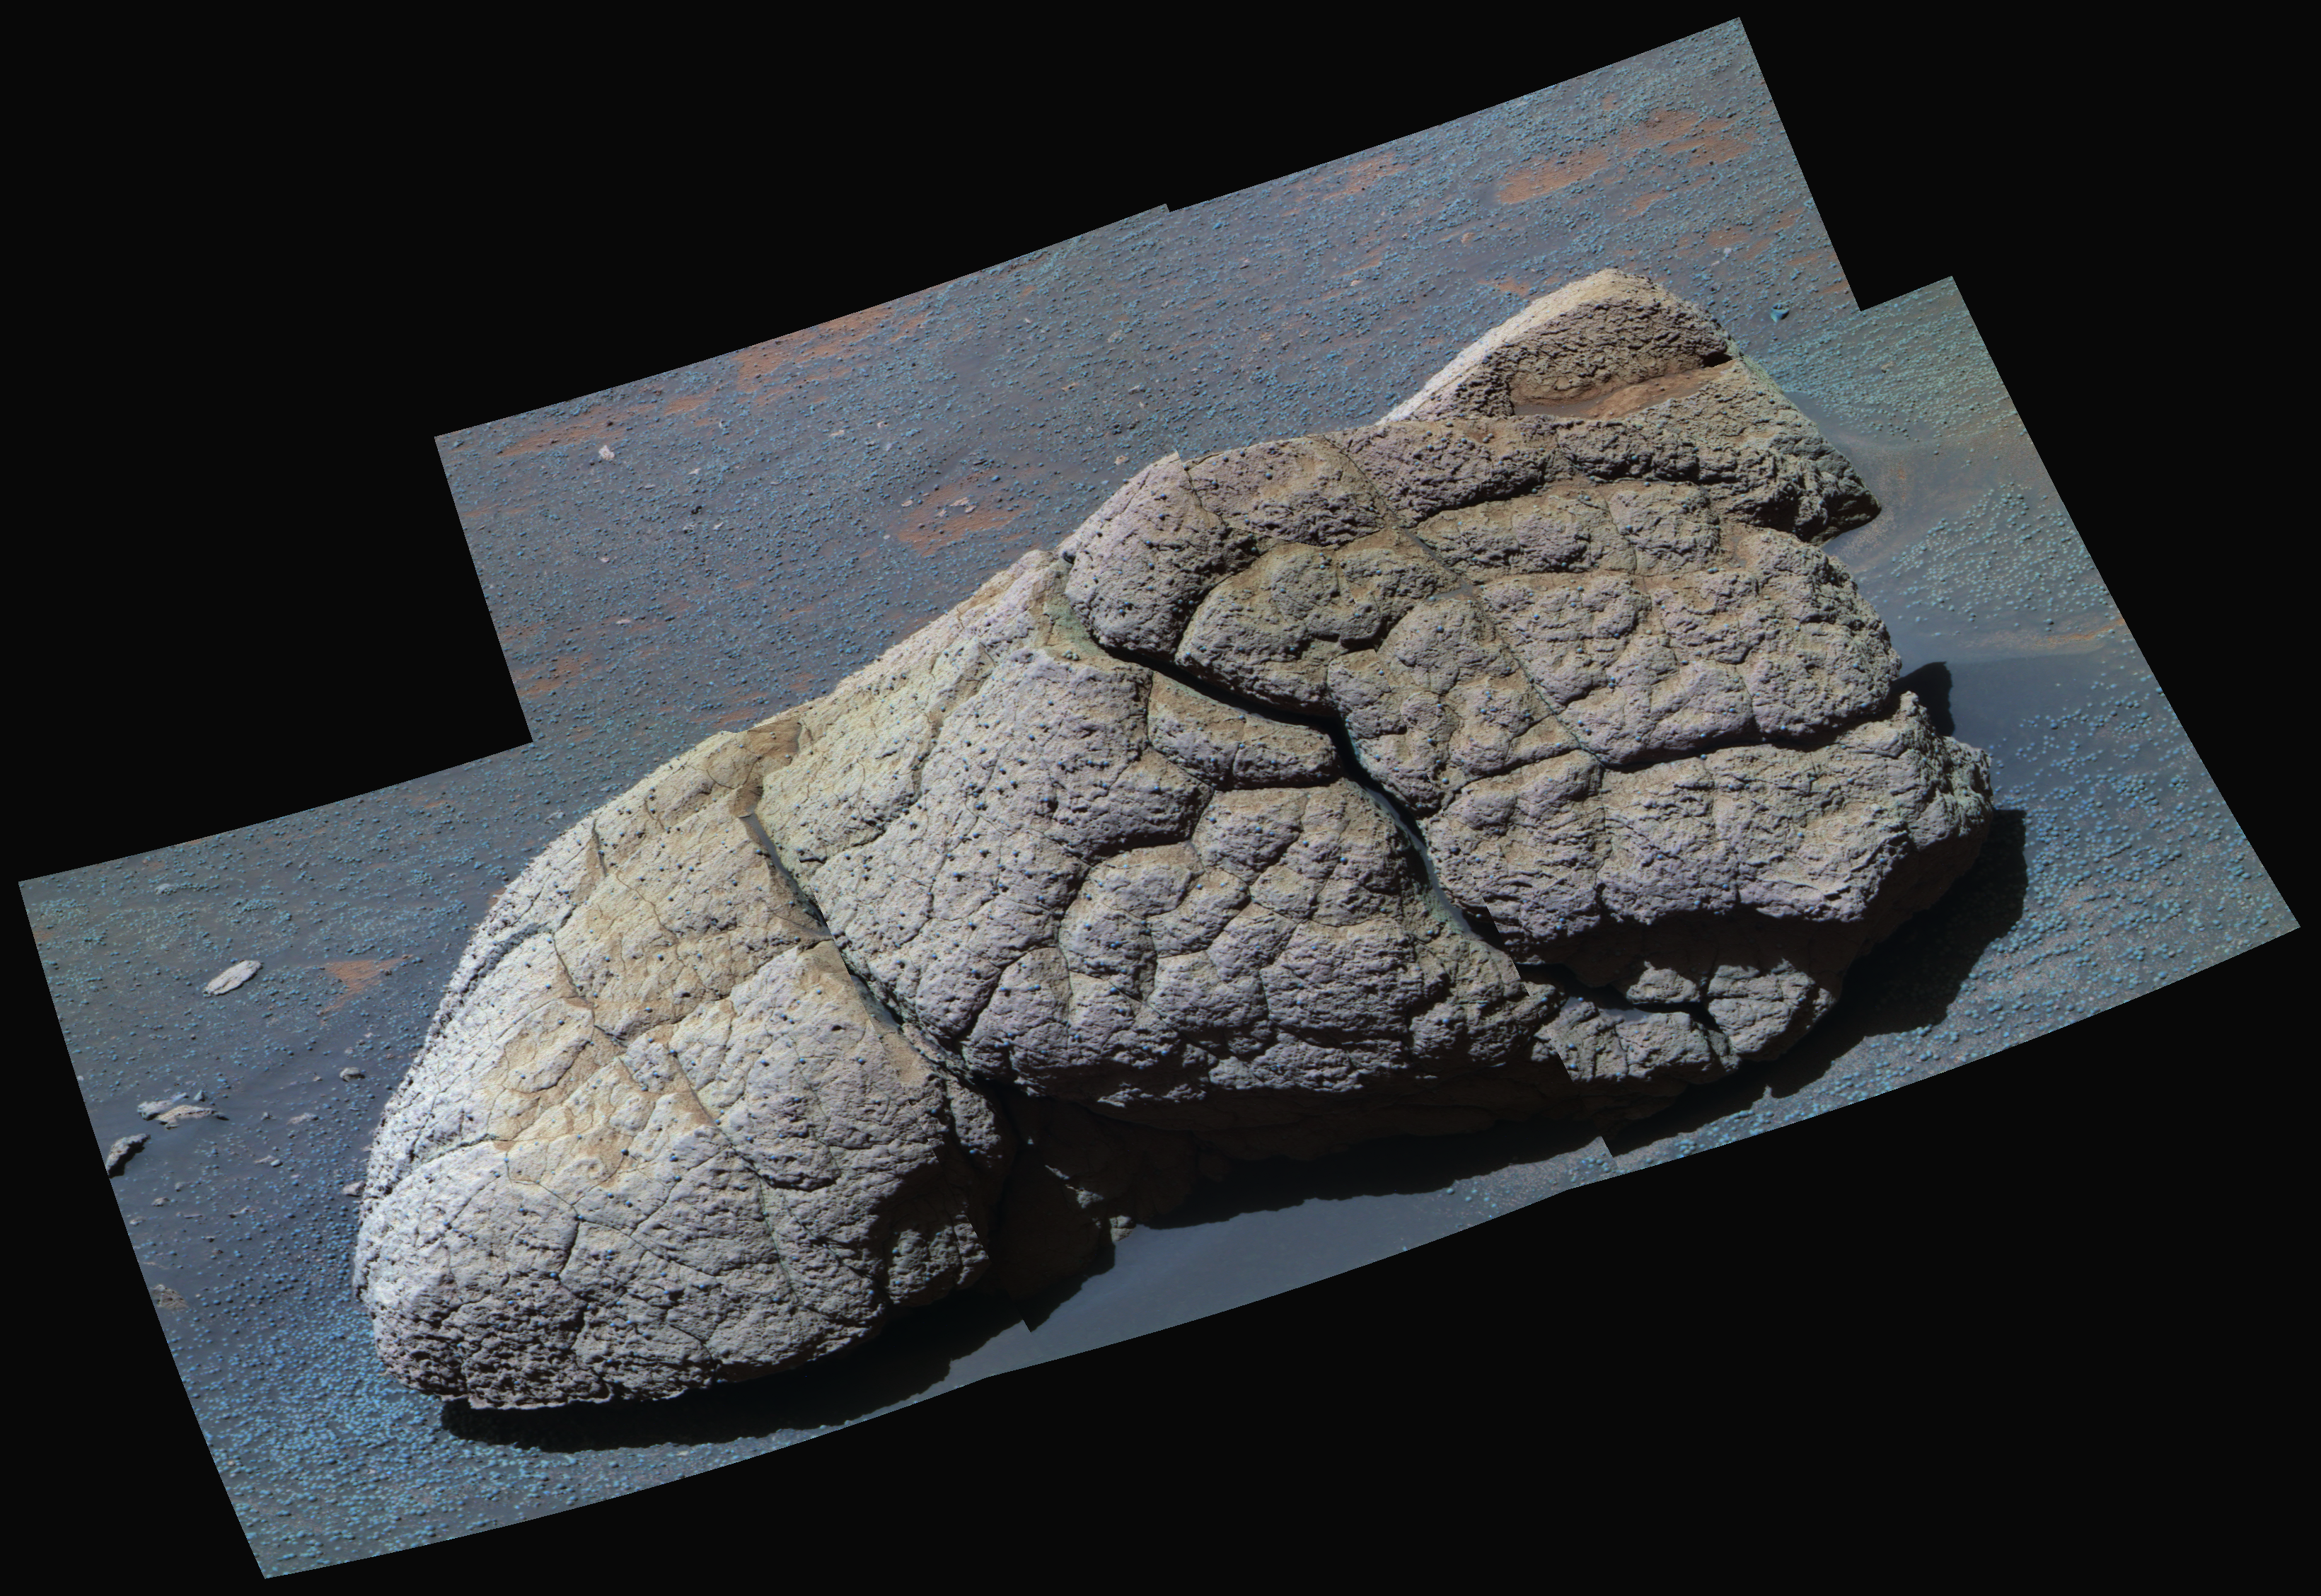

‘Wopmay’ in False Color

NASA’s Mars Exploration Rover Opportunity examined a boulder called “Wopmay” before heading further east inside “Endurance Crater.” The frames combined into this false-color view were taken by Opportunity’s panoramic camera during the rover’s 251st martian day (Oct. 7, 2004). The coloring accentuates iron-rich spherical concretions as bluish dots embedded in the rock and on the ground around it. The rock is about one meter (3 feet) across. The slope of the ground and loose surface material around the rock prevented Opportunity from getting firm enough footing to use its rock abrasion tool on Wopmay. Evidence from the rover’s spectrometers and microscopic imager is consistent with a possibility that rocks near the bottom of the crater were affected by water both before and after the crater formed. The evidence is still not conclusive.

Credit: NASA/JPL/Cornell